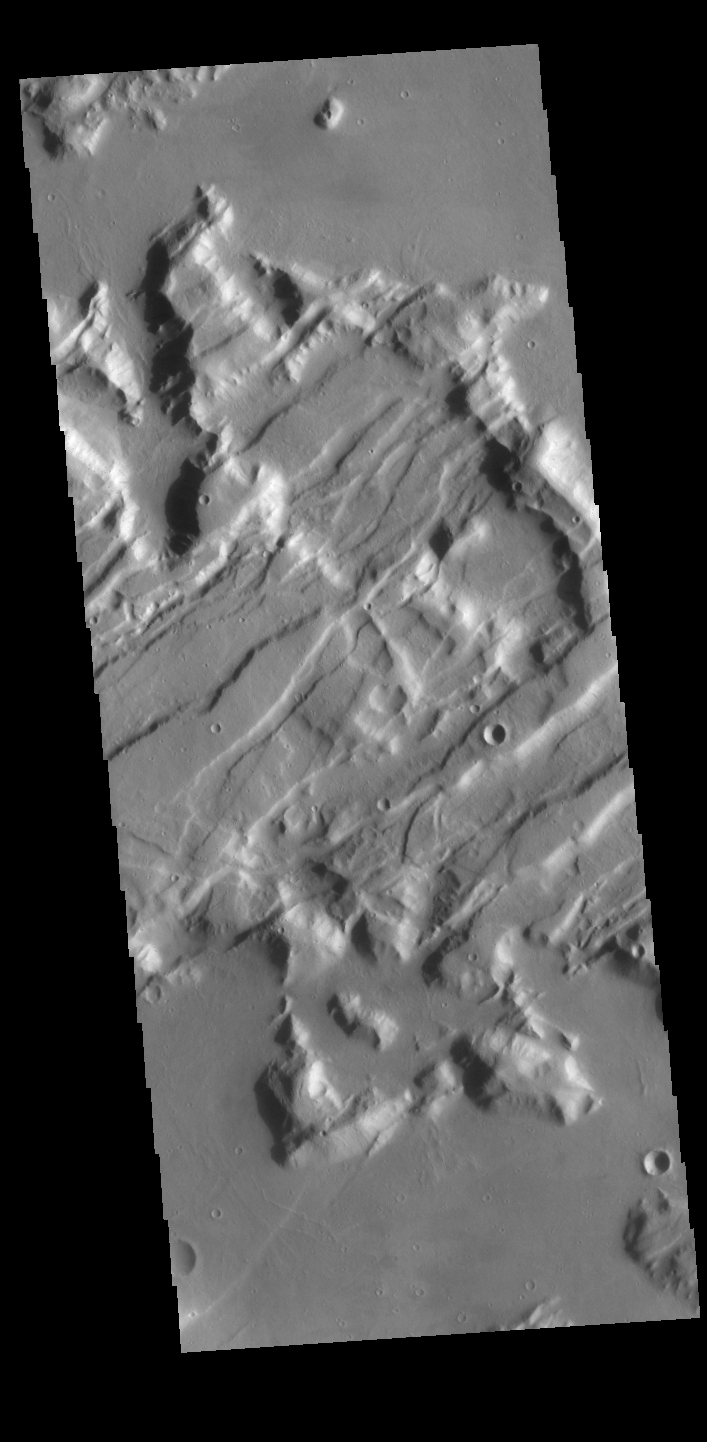

Tempe Fossae

Today’s VIS image is shows a small portion of Tempe Fossae. The fossae are graben comprised of paired, parallel fractures with a down-dropped block of material between the fracture set. This morphology is created by extensional tectonic stresses. This image is located in a region of Tempe Terra that is complexly fractured. The complete fossae system in almost 2000 km (1242 miles) long.

Credit: NASA/JPL-Caltech/ASU